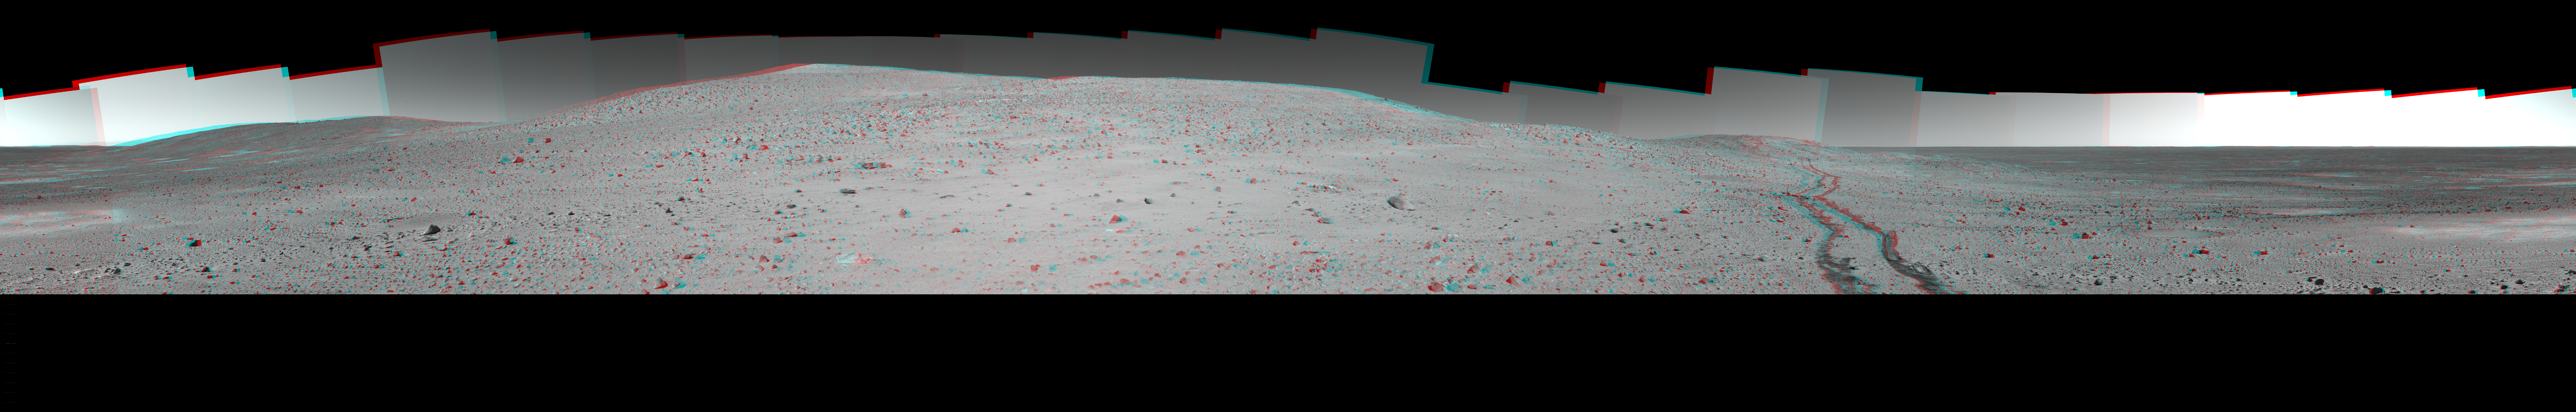

Stereo Version of Spirit’s ‘Thanksgiving’ Panorama

NASA’s Mars Exploration Rover Spirit used its panoramic camera (Pancam) to record a 360-degree vista, dubbed the “Thanksgiving” panorama, from the northwestern side of “Husband Hill” in late 2004. This view is a stereo anaglyph of the Thanksgiving panorama, showing it in three dimensions to viewers using red-blue stereo glasses.

The images combined into this anaglyph were taken through the Pancam’s infrared L2 and R2 filters during Spirit’s 318th through 325th Martian days (Nov. 24 through Dec. 2, 2004). Geometric and brightness adjustments have been applied. The view is presented in a cylindrical-perspective projection with rover tilt removed.

For additional information about the Thanksgiving panorama, see PIA07334.

Credit: NASA/JPL/Cornell